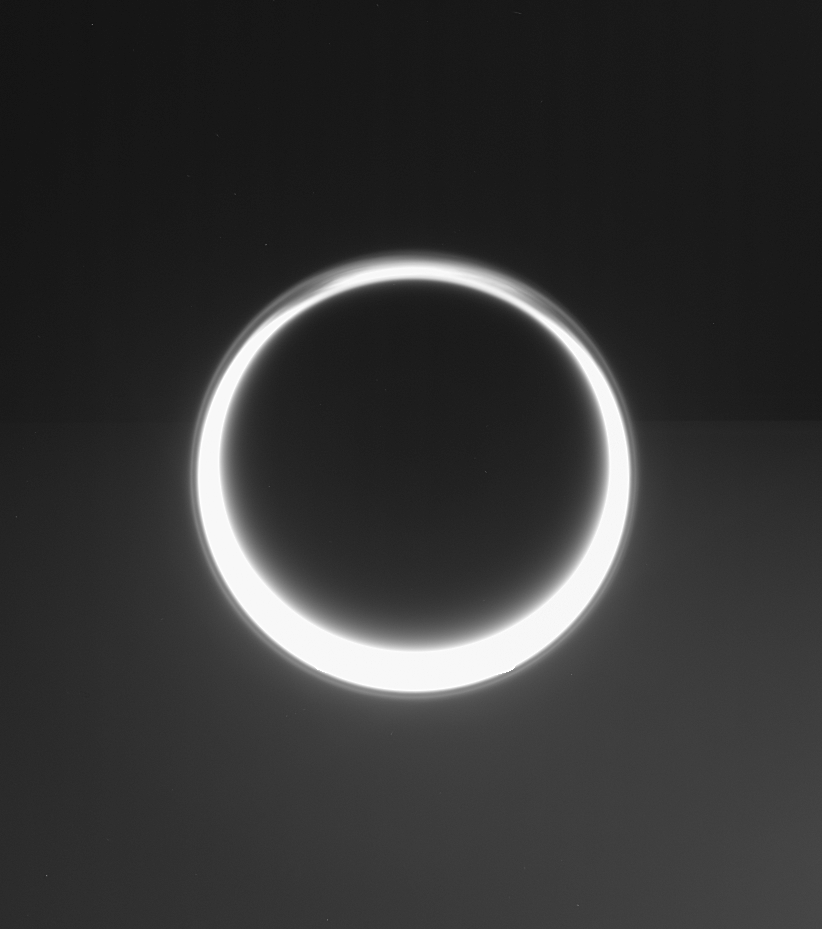

Amazing Hazes

Sunlight streams through the high-altitude haze layer that extends completely around the giant moon, Titan, in this view of the moon taken by the Cassini spacecraft. Some fine structure can be spotted in the ever-shifting hazes in Titan’s northern polar reaches to the top.

The distant sky beyond Titan (5,150 kilometers, or 3,200 miles across) is not empty, but instead is filled in the lower half by the barely visible, immense bulk of Saturn 1.3 million kilometers (800,000 miles) beyond. The view is toward the night side of both worlds.

Titan’s image is saturated, or over exposed, near the five o’clock position, obscuring the details in the atmosphere.

The image was taken in visible light with the Cassini spacecraft narrow-angle camera on June 2, 2006 at a distance of approximately 2.3 million kilometers (1.4 million miles) from Titan and at a Sun-Titan-spacecraft, or phase, angle of 163 degrees. Image scale is 14 kilometers (9 miles) per pixel on Titan.

The Cassini-Huygens mission is a cooperative project of NASA, the European Space Agency and the Italian Space Agency. The Jet Propulsion Laboratory, a division of the California Institute of Technology in Pasadena, manages the mission for NASA’s Science Mission Directorate, Washington, D.C. The Cassini orbiter and its two onboard cameras were designed, developed and assembled at JPL. The imaging operations center is based at the Space Science Institute in Boulder, Colo.

Credit: NASA/JPL/Space Science Institute